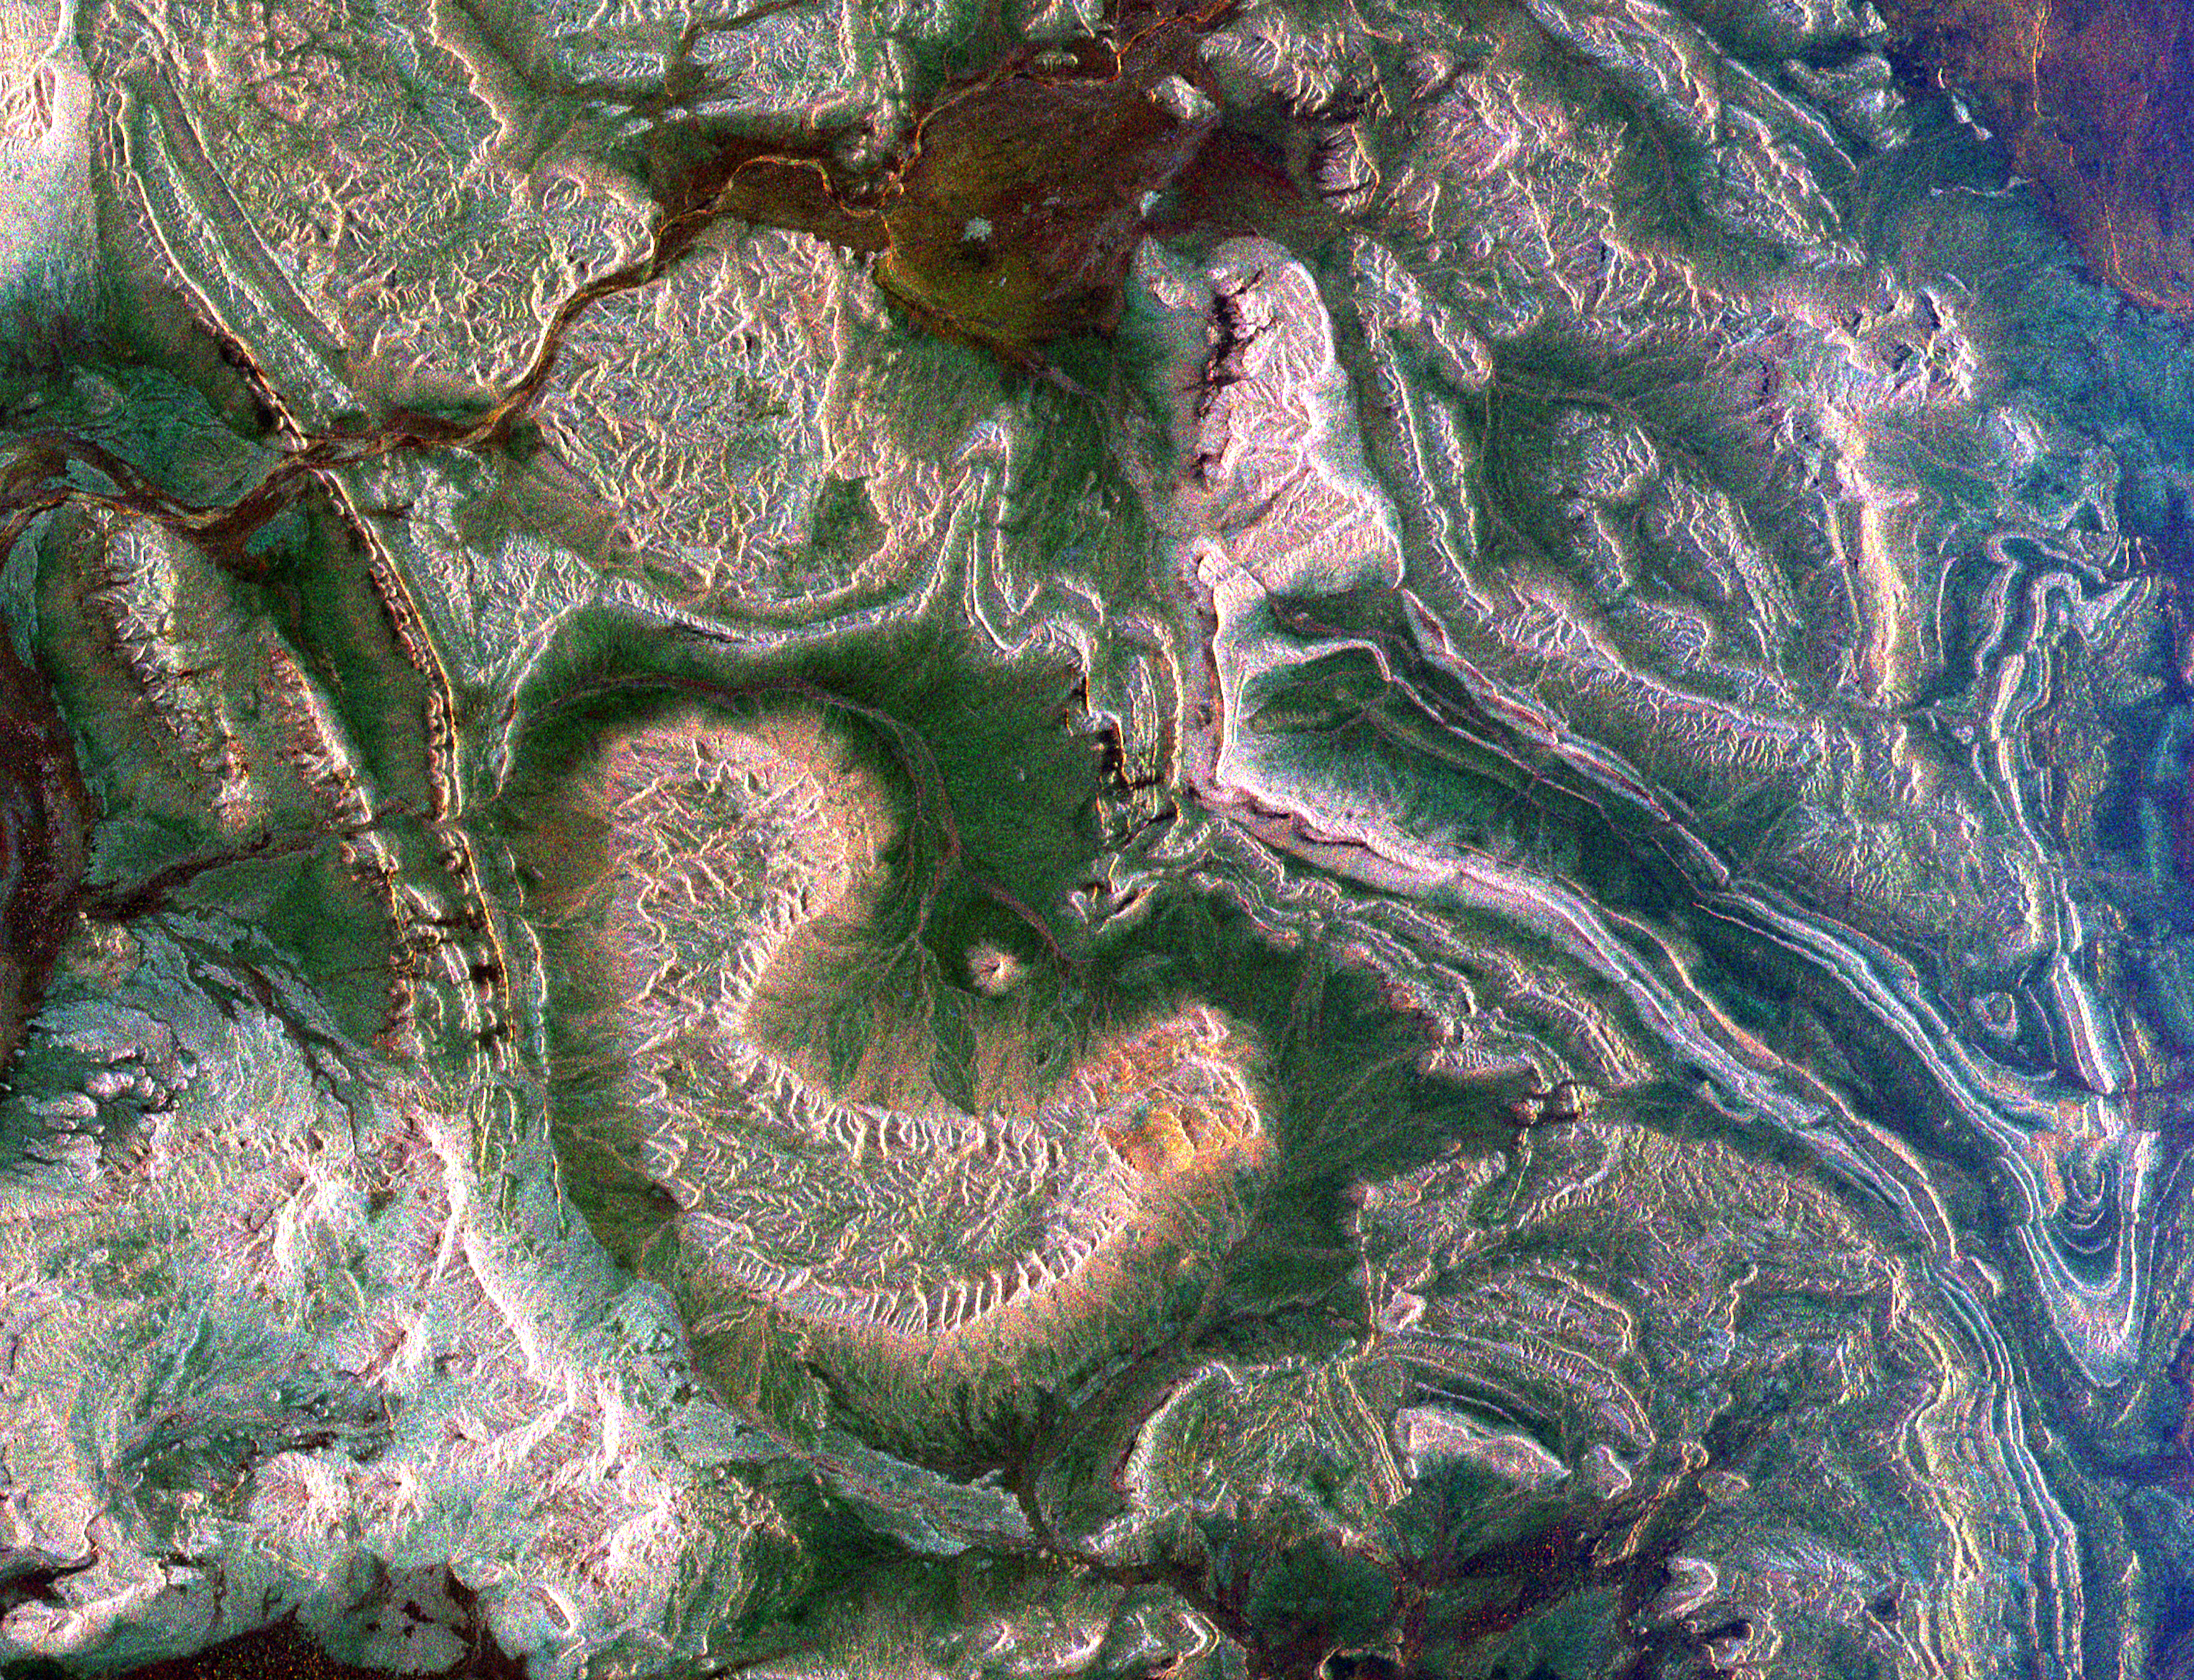

Space Radar Image of Eastern Morocco

This spaceborne radar image shows how the Atlas Mountains in northwestern Africa dominate the geography of Morocco. The image shows a part of the eastern flank of these mountains near the town of Rissani, approximately 50 kilometers (31 miles) from its border with Algeria. The striking bright patterns are the complex folds in the layered rocks of this region. Careful examination of the image shows areas where the folded structures have been disrupted due to fault movement and earthquakes. Dark areas between the rock outcrops are covered in sand and serve as channels for seasonal streams in this arid region. Scientists can use images like this one to map the geology and drainage patterns in arid regions.

The area shown is 44 kilometers by 34 kilometers (27 miles by 21 miles) centered at 31 degrees north latitude, 4.4 degrees west longitude; north is toward the upper right. Colors are assigned to different radar frequencies and polarizations as follows: red is L-band horizontally transmitted, horizontally received; green is C-band horizontally transmitted, horizontally received; blue is C-band horizontally transmitted, vertically received.

The image was acquired by the Spaceborne Imaging Radar-C/X-band Synthetic Aperture (SIR-C/X-SAR) imaging radar when it flew aboard the space shuttle Endeavour on April 15, 1994. SIR-C/X-SAR, a joint mission of the German, Italian and United States space agencies, is part of NASA’s Mission to Planet Earth program.

Credit: NASA/JPL